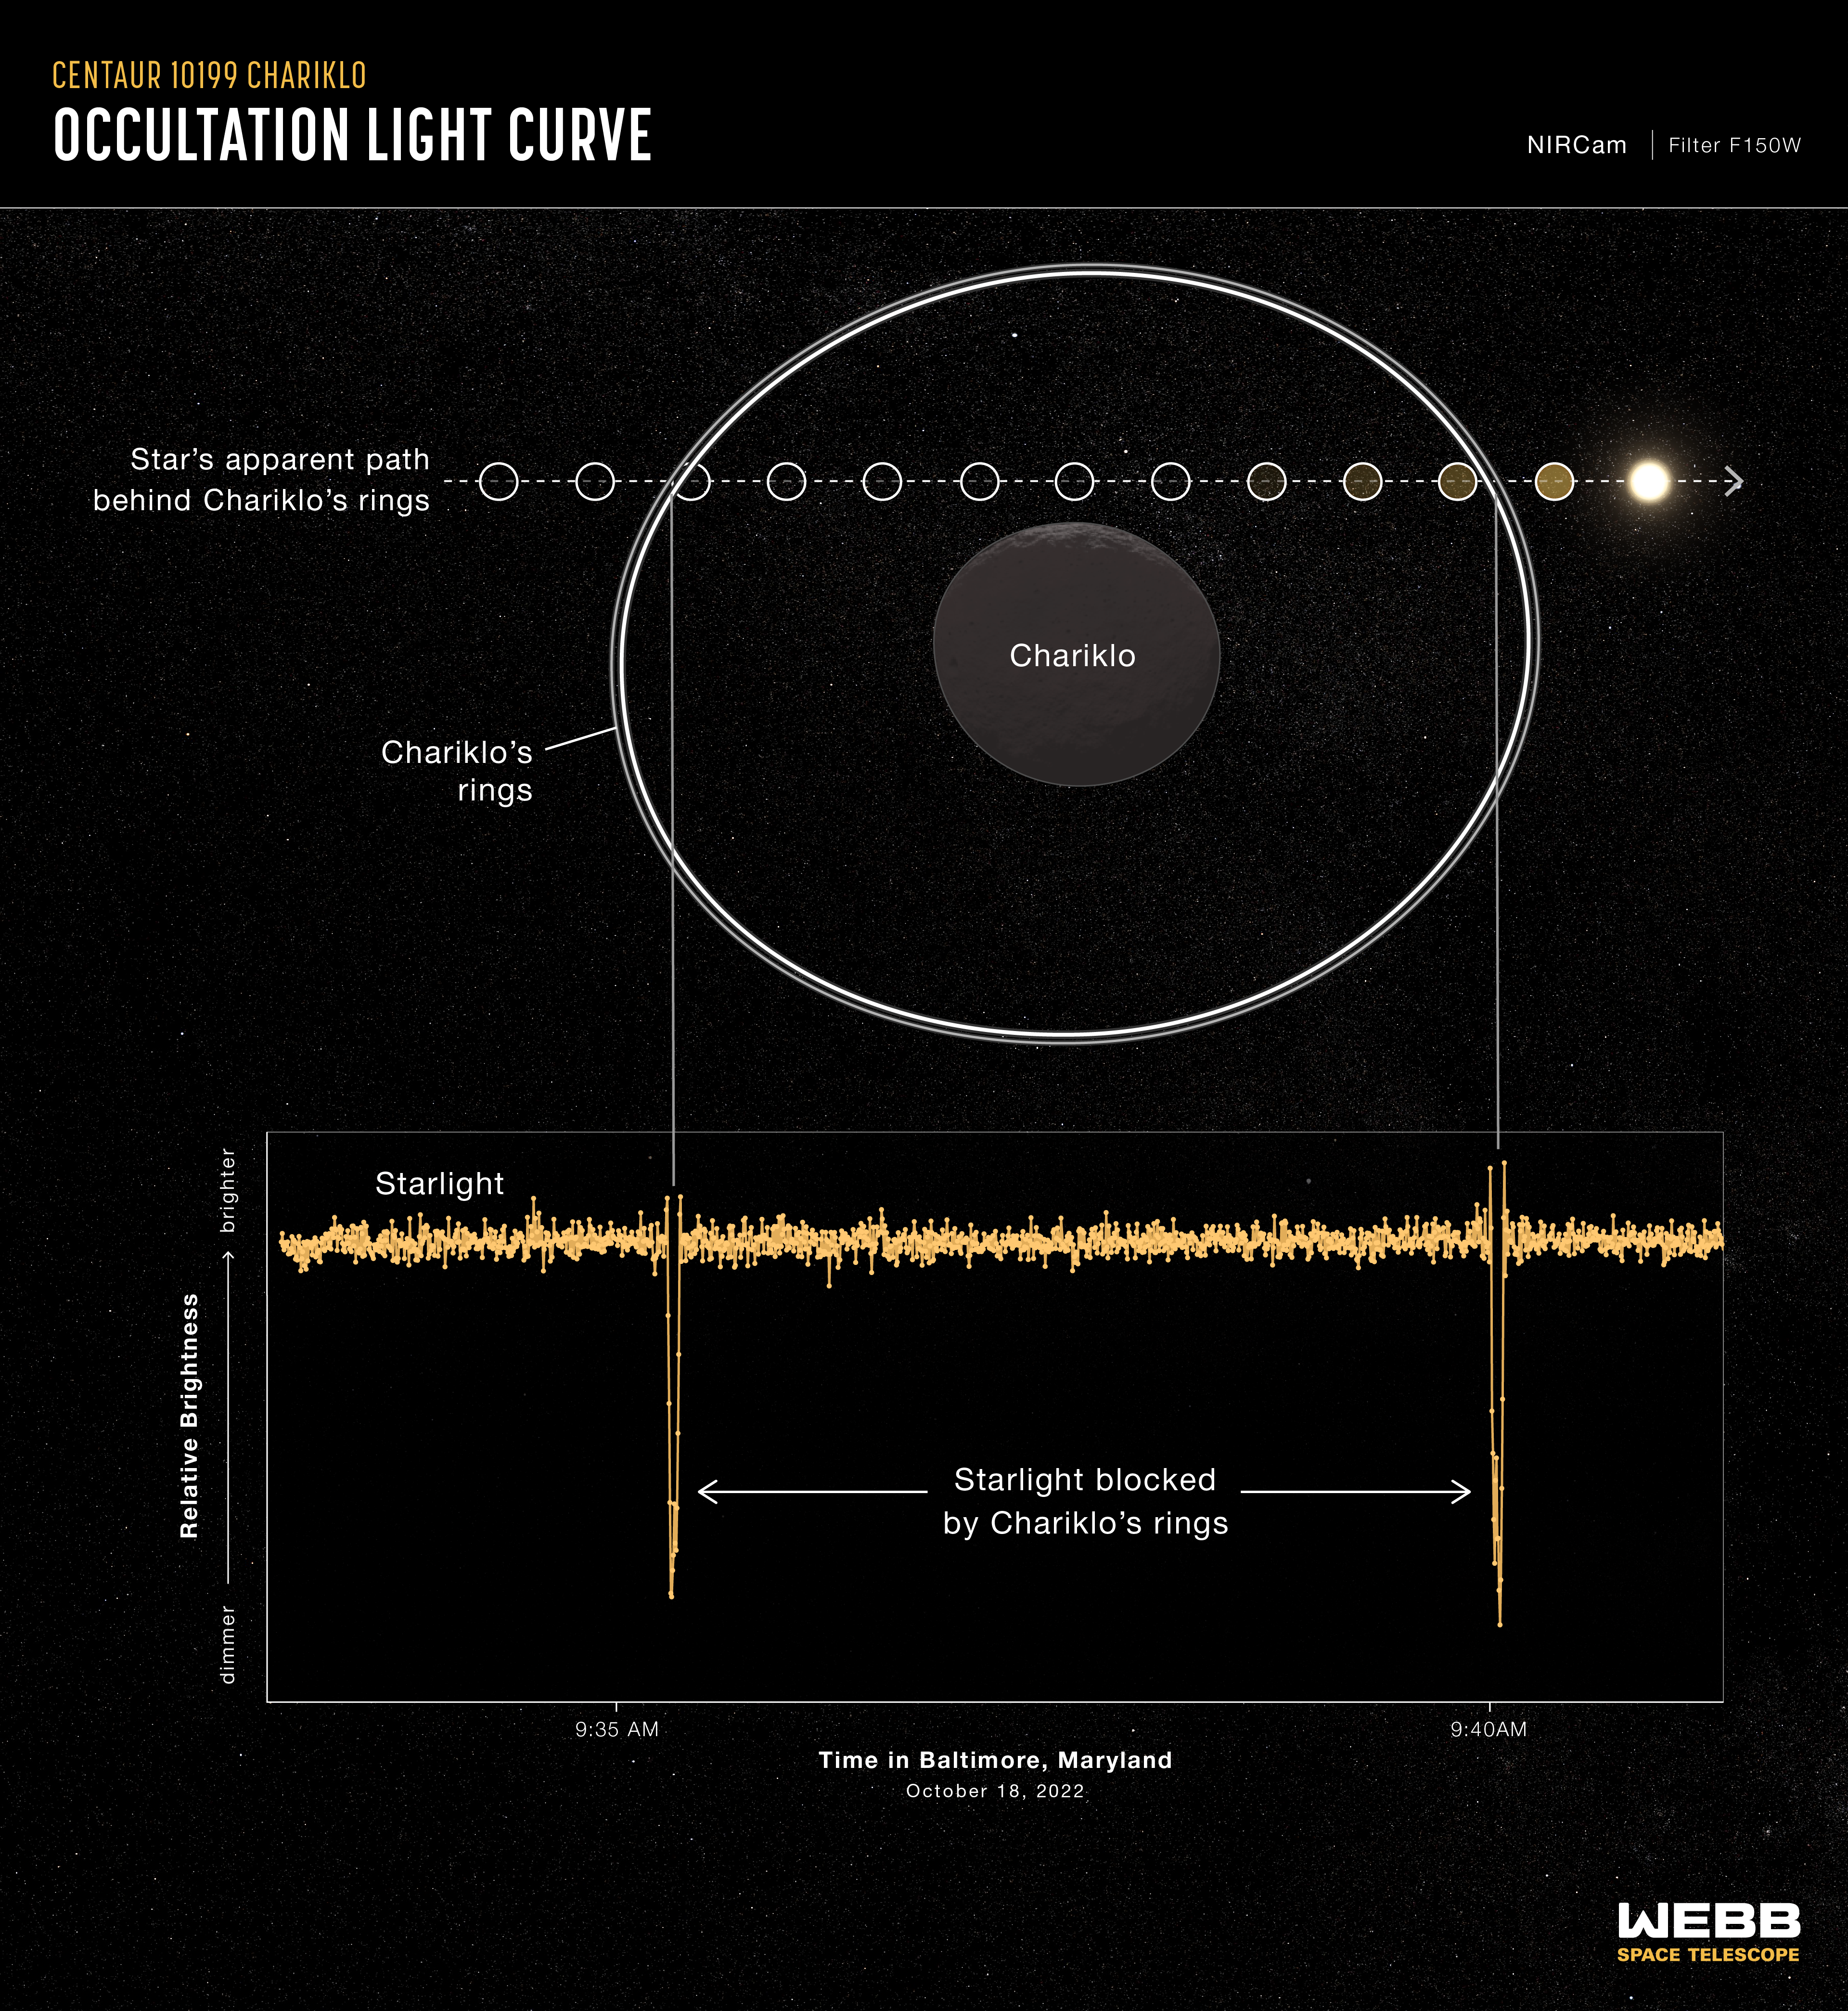

Centaur 10199 Chariklo (NIRCam Occultation Light Curve)

Graphic showing the dimming effects of Chariklo’s rings on a background star.

Top: A diagram showing the change in position of a background star (Gaia DR3 6873519665992128512) relative to the double-ringed centaur Chariklo, during an occultation. An occultation occurs when a background object is temporarily blocked from view by a foreground object. During this occultation event, the star passed behind Chariklo’s rings, but not behind its main body.

Bottom: A graph showing the change in apparent brightness of the star during the occultation event. This type of graph is known as a light curve. The graph shows the sharp dips in apparent brightness of the star over time as the rings of Chariklo (the largest-known Centaur) passed in front of it on October 18, 2022. Each dip on the graph corresponds to the shadows of two rings around Chariklo, which are ~4 miles (6-7 kilometers) and ~2 miles (2-4 kilometers) wide, and separated by a gap of 5.5 miles (9 kilometers). The two individual rings are not fully resolved in each dip of this light curve.

The data show 1.5-micron light captured by Webb’s Near-Infrared Camera (NIRCam) using its F150W filter.

Read the story.

Credit: Image: NASA, ESA, CSA, Leah Hustak (STScI); Science: Pablo Santos-Sanz (IAA-CSIC), Nicolás Morales (IAA-CSIC), Bruno Morgado (UFRJ, ON/MCTI, LIneA)